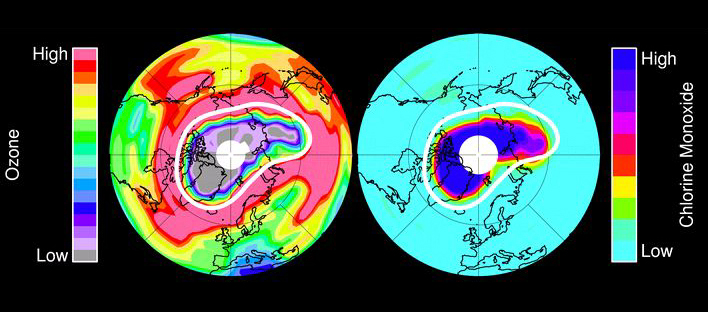

Unprecedented Arctic Ozone Loss in 2011

The Microwave Limb Sounder (MLS) instrument on NASA’s Aura spacecraft observes ozone in Earth’s stratosphere. In mid-March 2011 MLS measured very low ozone amounts (purple and grey colors over the north polar region) at an altitude of approximately 12 miles (20 kilometers). Large amounts of chlorine monoxide -- the primary agent of chemical ozone destruction in the cold polar lower stratosphere – were observed for the same day and same altitude (dark blue colors). The white line marks the area within which the chemical ozone destruction took place.

On July 15, 2004, NASA’s Aura spacecraft launched from California’s Vandenberg Air Force Base on a mission to study Earth’s ozone layer, air quality and climate. Aura’s data are helping scientists address global climate change issues such as global warming; the global transport, distribution and chemistry of polluted air; and ozone depletion in the stratosphere, the layer of Earth’s atmosphere that extends from roughly 15 to 50 kilometers (10 to 30 miles) in altitude.

Aura is the third and final major Earth Observing System satellite. Aura carries four instruments: the Ozone Monitoring Instrument, built by the Netherlands and Finland in collaboration with NASA; the High Resolution Dynamics Limb Sounder, built by the United Kingdom and the United States; and the Microwave Limb Sounder and Tropospheric Emission Spectrometer, both built by JPL. Aura is managed by NASA’s Goddard Space Flight Center, Greenbelt, Md.

The Microwave Limb Sounder is a second-generation instrument that is helping scientists improve our understanding of ozone in Earth’s stratosphere, especially how it is depleted by processes of chlorine chemistry. The instrument measures naturally occurring microwave thermal emission from the edge of Earth’s atmosphere to remotely sense vertical profiles of atmospheric gases, temperature, pressure and cloud ice.

Credit: NASA/JPL-Caltech